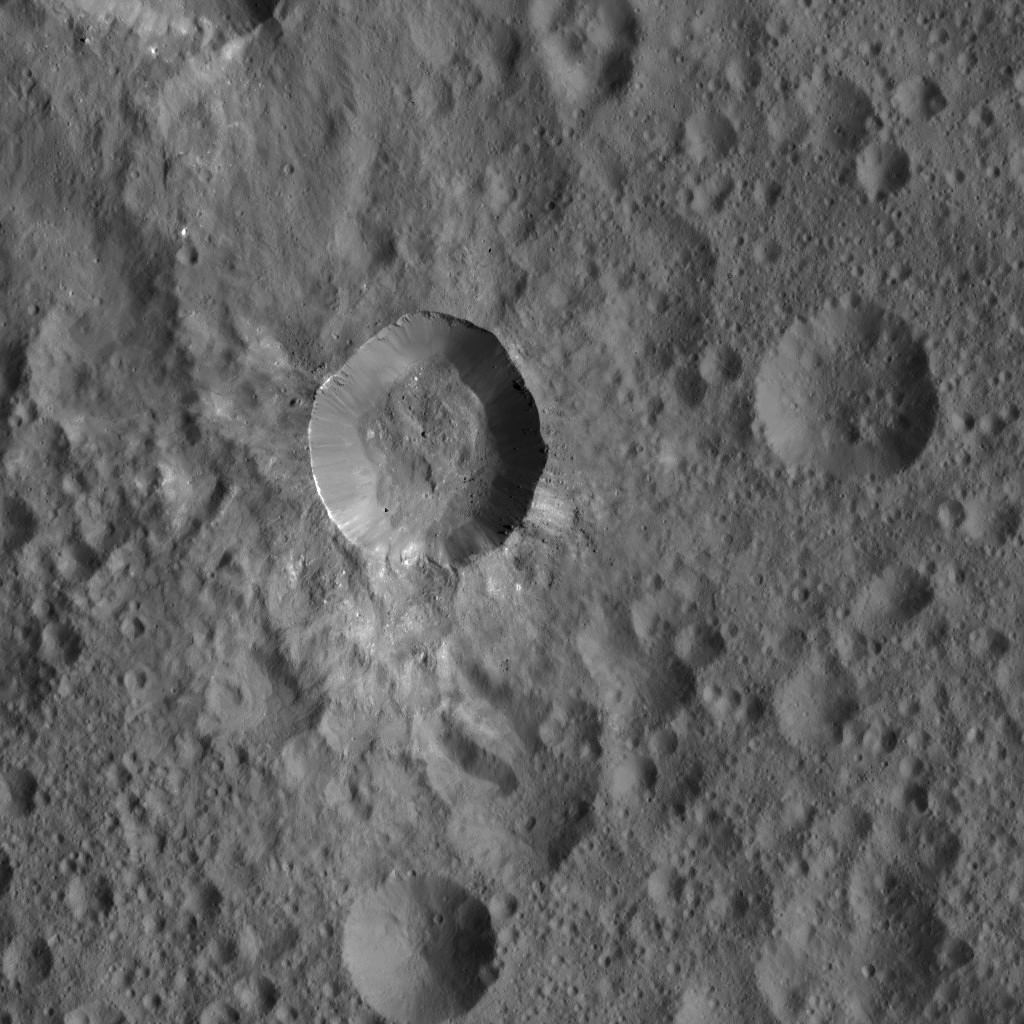

Dawn LAMO Image 43

This view from NASA’s Dawn spacecraft shows an unnamed Cerean crater that is surrounded by a smooth blanket of ejecta, including bright material. Both the area around the crater and its floor are peppered with giant boulders.

This scene is located in the northern hemisphere of Ceres. The image was acquired on Jan. 25, 2016, from Dawn’s low-altitude mapping orbit of 240 miles (385 kilometers). The image resolution is 120 feet (35 meters) per pixel.

Dawn’s mission is managed by JPL for NASA’s Science Mission Directorate in Washington. Dawn is a project of the directorate’s Discovery Program, managed by NASA’s Marshall Space Flight Center in Huntsville, Alabama. UCLA is responsible for overall Dawn mission science. Orbital ATK, Inc., in Dulles, Virginia, designed and built the spacecraft. The German Aerospace Center, the Max Planck Institute for Solar System Research, the Italian Space Agency and the Italian National Astrophysical Institute are international partners on the mission team.

Credit: NASA/JPL-Caltech/UCLA/MPS/DLR/IDA